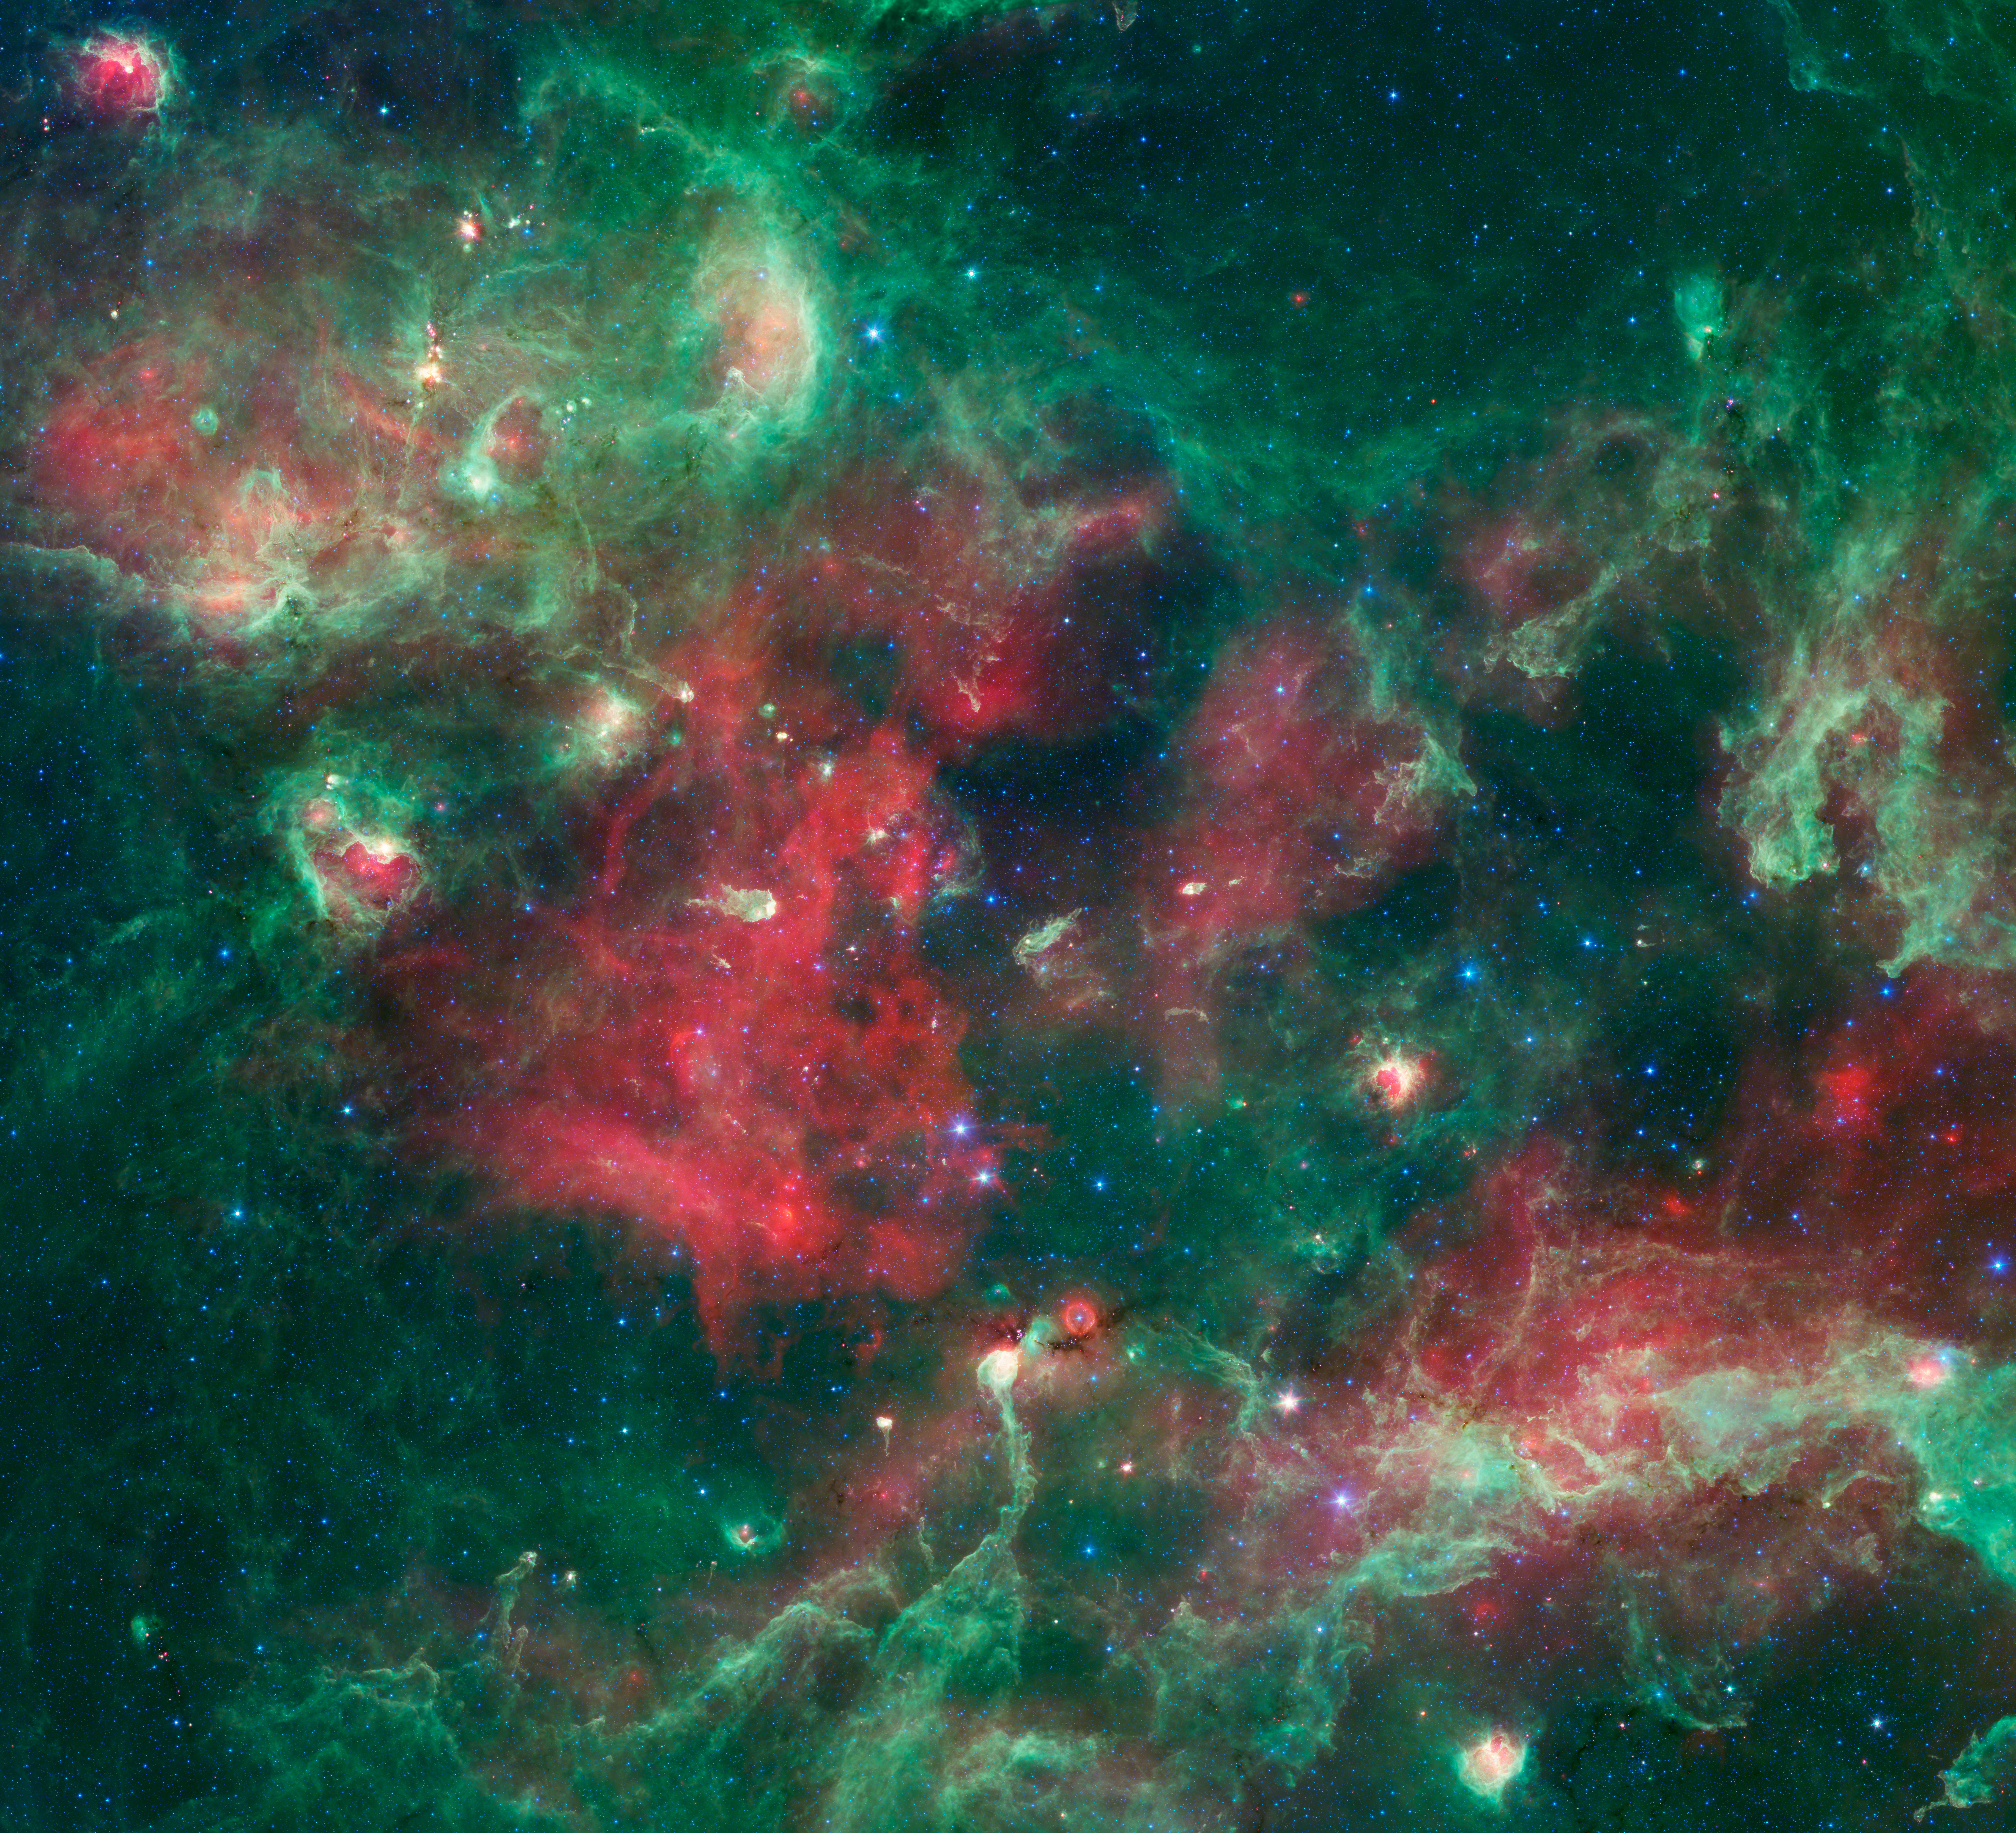

Stars Brewing in Cygnus X

A bubbling cauldron of star birth is highlighted in this new image from NASA's Spitzer Space Telescope. Infrared light that we can't see with our eyes has been color-coded, such that the shortest wavelengths are shown in blue and the longest in red. The middle wavelength range is green.

Massive stars have blown bubbles, or cavities, in the dust and gas -- a violent process that triggers both the death and birth of stars. The brightest, yellow-white regions are warm centers of star formation. The green shows tendrils of dust, and red indicates other types of dust that may be cooler, in addition to ionized gas from nearby massive stars.

Cygnus X is about 4,500 light-years away in the constellation Cygnus, or the Swan.

Blue represents light at 3.6 microns: 4.5-micron light is blue-green; 8.0-micron light is green; and 24-micron light is red. These data were taken before the Spitzer mission ran out of its coolant in 2009, and began its "warm" mission.

Credit: NASA/JPL-Caltech/Harvard-Smithsonian CfA